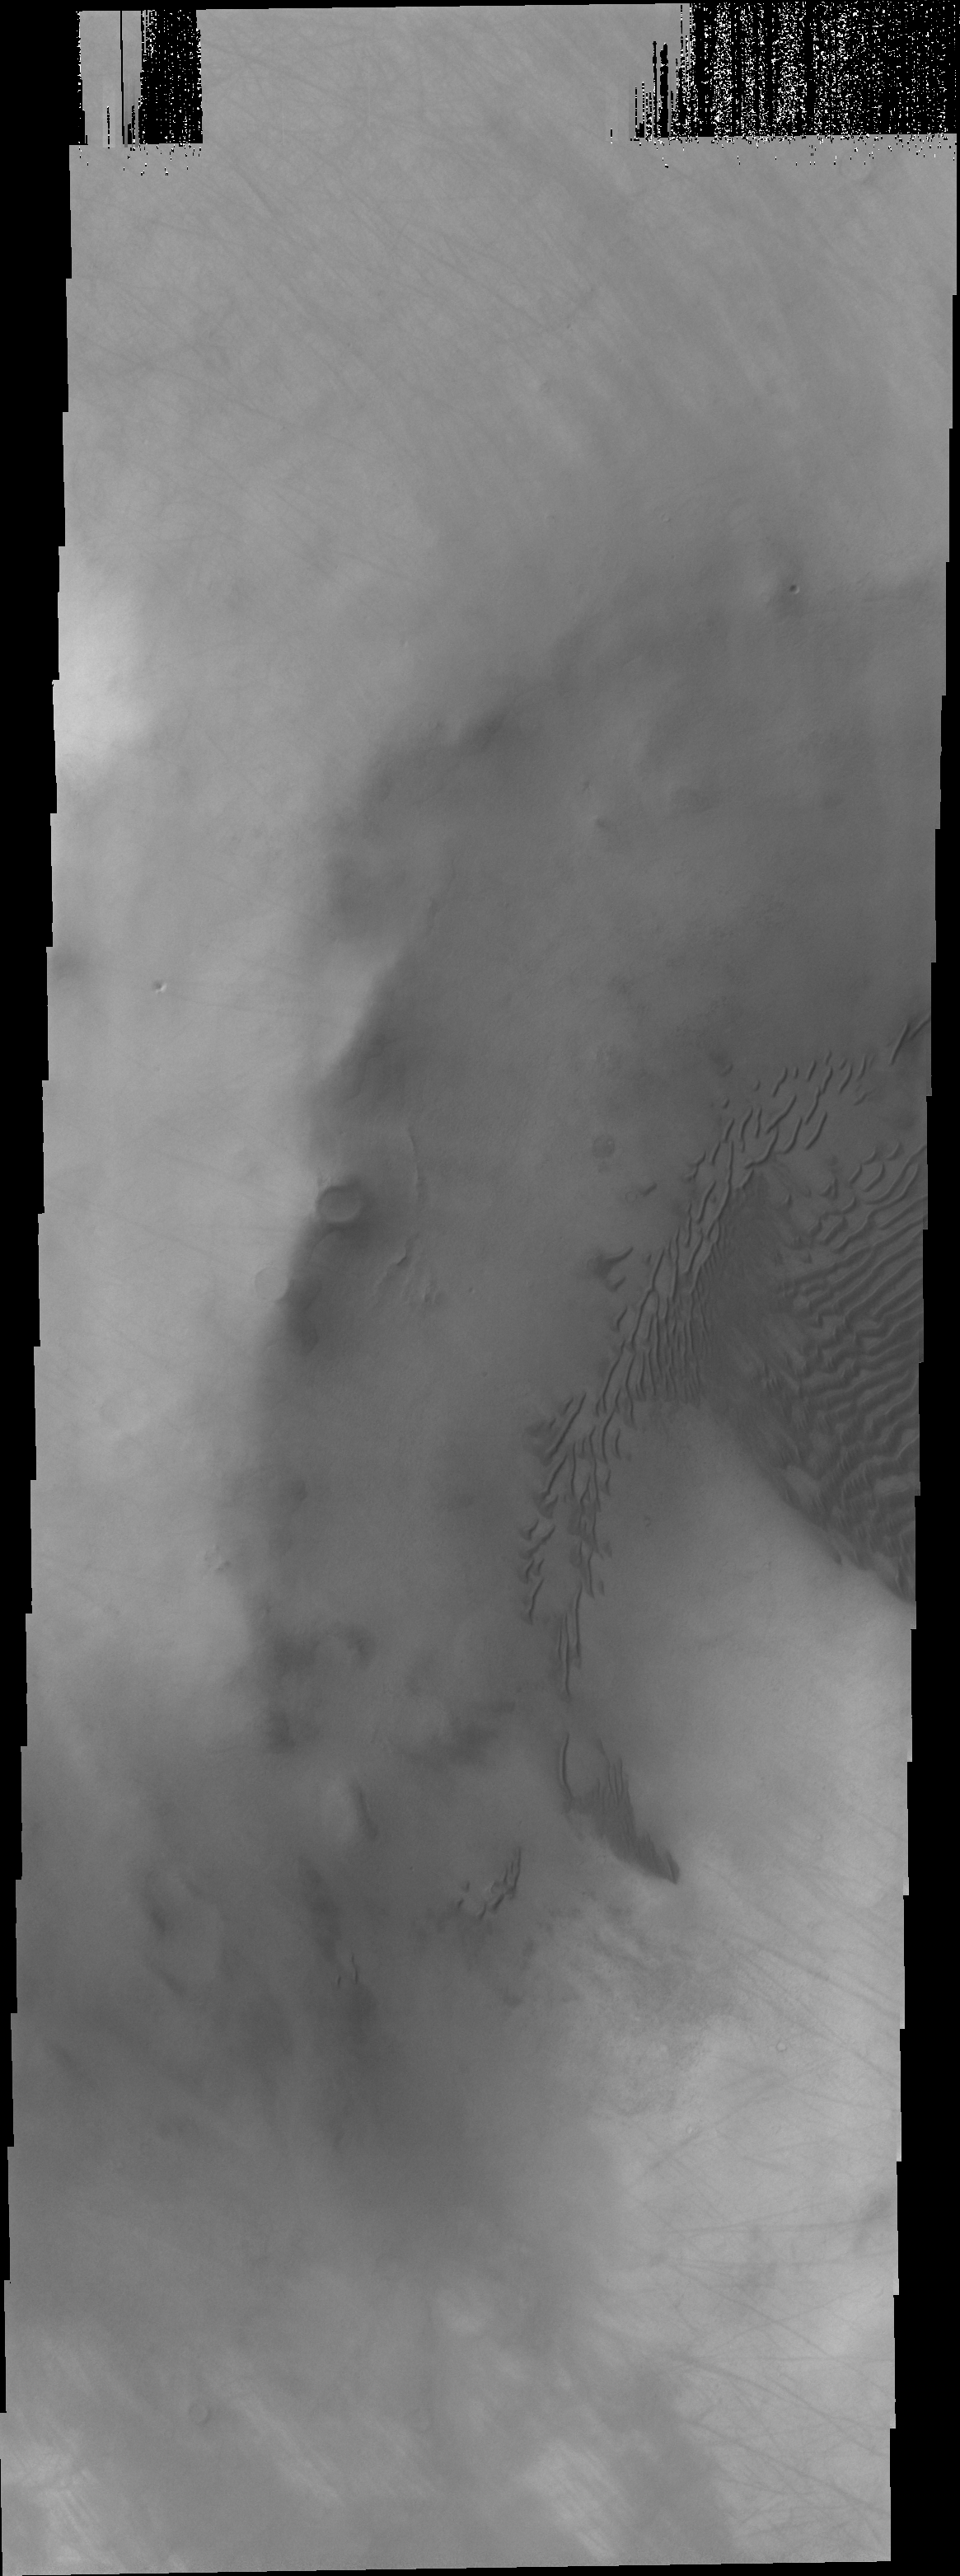

Dunes in Terra Sirenum

Terra Sirenum is the location of this image. The unnamed crater has dunes on its floor.

Credit: NASA/JPL/ASU